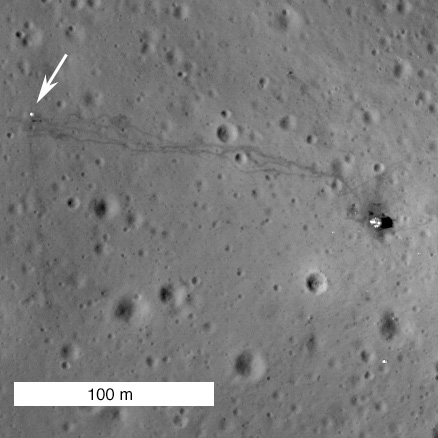

New View of Apollo 14

NAC image of the Apollo 14 landing site acquired 25 January 2011. Descent stage of lunar module Antares in center, image width is 500 meters.

Close-up showing LM descent stage (right) and ALSEP (arrow),
note astronaut tracks between the two landmarks

The LROC Narrow Angle Cameras continue to image the Apollo landing sites as the mission progresses. Every time LRO passes overhead, the Sun is at a different position so each image gives a different perspective. Repeat imaging also serves LROC cartographic goals. Since the position of the lunar modules and other pieces of hardware are very accurately known, the LROC team can check the accuracy of the mission-provided ephemeris. Think of the Apollo sites as benchmarks put in place four decades ago for the LROC team.

NASA’s Goddard Space Flight Center built and manages the mission for the Exploration Systems Mission Directorate at NASA Headquarters in Washington. The Lunar Reconnaissance Orbiter Camera was designed to acquire data for landing site certification and to conduct polar illumination studies and global mapping. Operated by Arizona State University, LROC consists of a pair of narrow-angle cameras (NAC) and a single wide-angle camera (WAC). The mission is expected to return over 70 terabytes of image data.

Credit: NASA/GSFC/Arizona State University